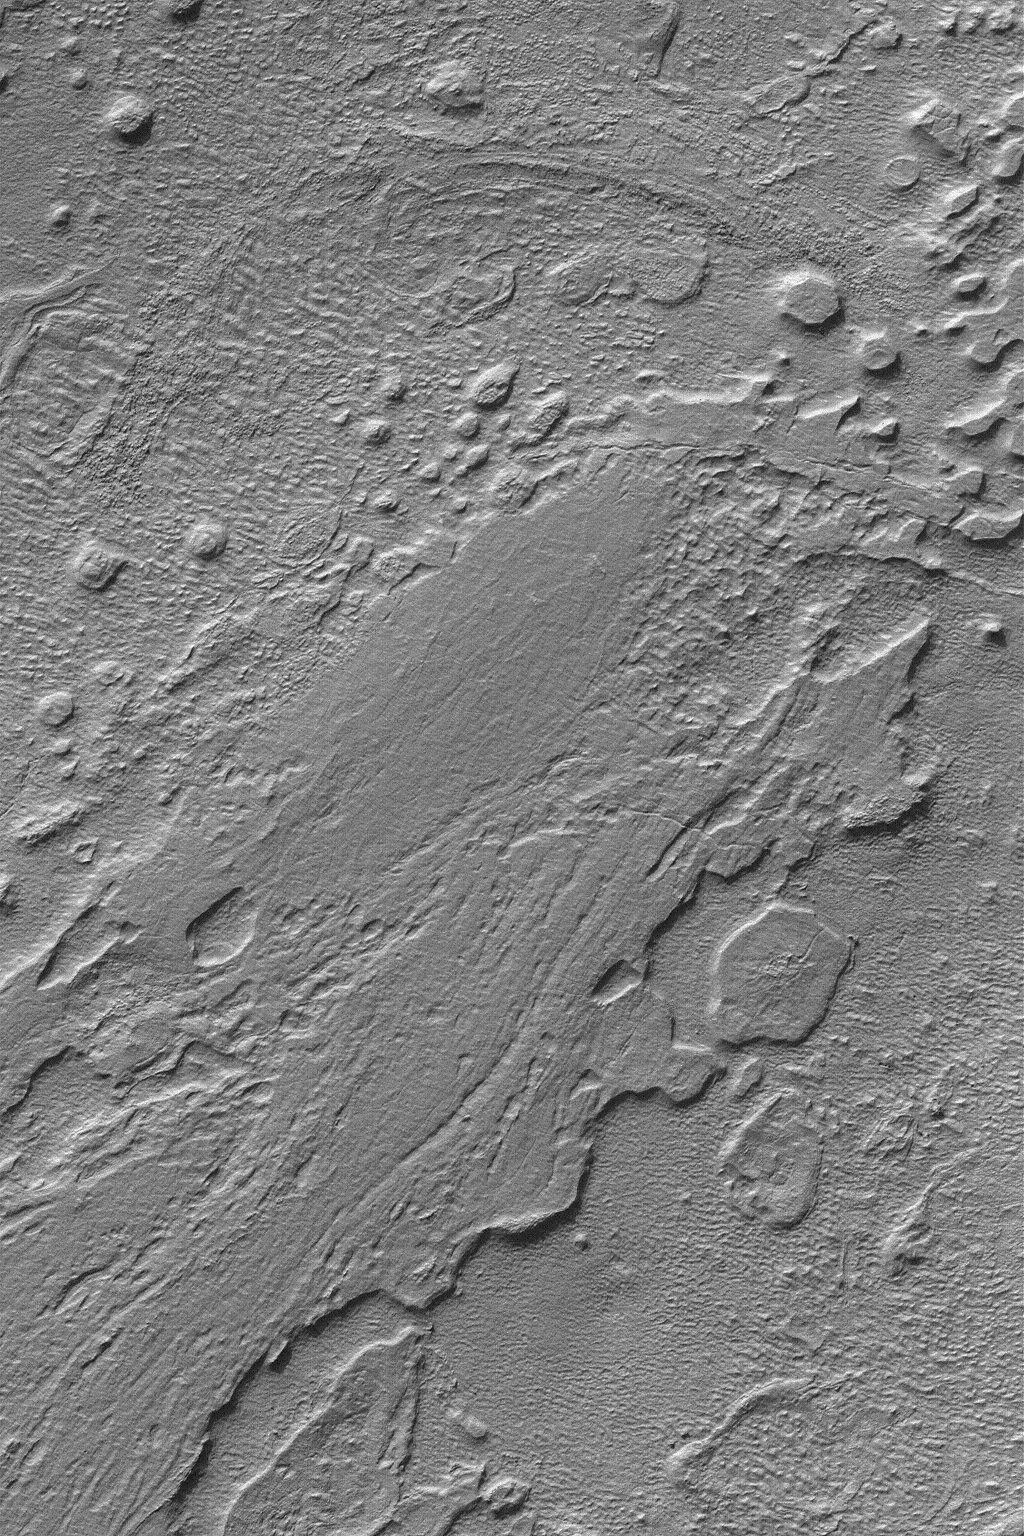

Hellas Planitia

18 October 2004
The best time of year to obtain images of the floor of the vast Hellas Planitia impact basin occurs in mid to late southern autumn. At that time of year, the atmosphere over this deep basin is clear and the solar illumination conditions are ideal. Hellas was in this ideal period during July-September 2004. This August 2004 Mars Global Surveyor (MGS) Mars Orbiter Camera (MOC) image shows the eroded floor of a portion of the basin. Hellas has some of the lowest elevations on the planet. This image is located near 39.3°S, 302.8°W. The image covers an area about 3 km (1.9 mi) wide and sunlight illuminates the scene from the upper left.

Credit: NASA/JPL/Malin Space Science Systems